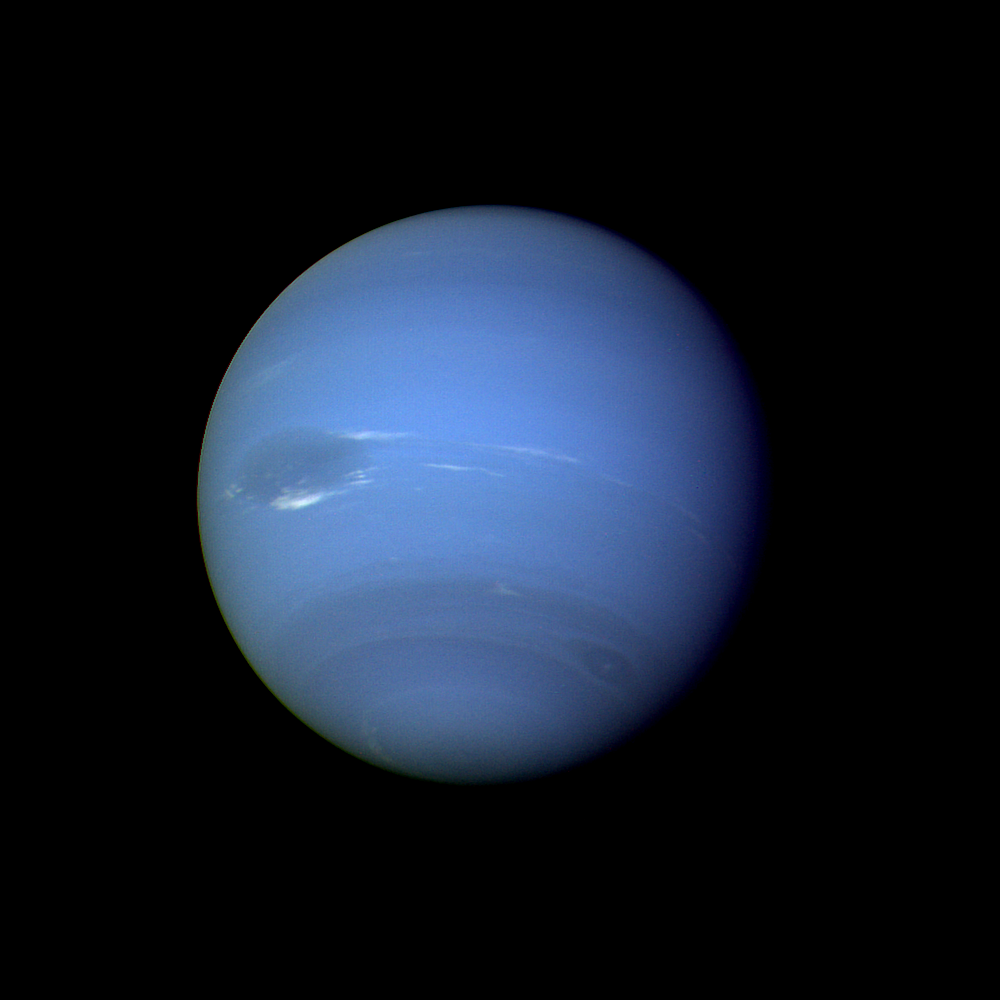

Neptune Full Disk

During August 16 and 17, 1989, the Voyager 2 narrow-angle camera was used to photograph Neptune almost continuously, recording approximately two and one-half rotations of the planet. These images represent the most complete set of full disk Neptune images that the spacecraft will acquire. This picture from the sequence shows two of the four cloud features which have been tracked by the Voyager cameras during the past two months. The large dark oval near the western limb (the left edge) is at a latitude of 22 degrees south and circuits Neptune every 18.3 hours. The bright clouds immediately to the south and east of this oval are seen to substantially change their appearances in periods as short as four hours. The second dark spot, at 54 degrees south latitude near the terminator (lower right edge), circuits Neptune every 16.1 hours. This image has been processed to enhance the visibility of small features, at some sacrifice of color fidelity. The Voyager Mission is conducted by JPL for NASA’s Office of Space Science and Applications.

Credit: NASA/JPL